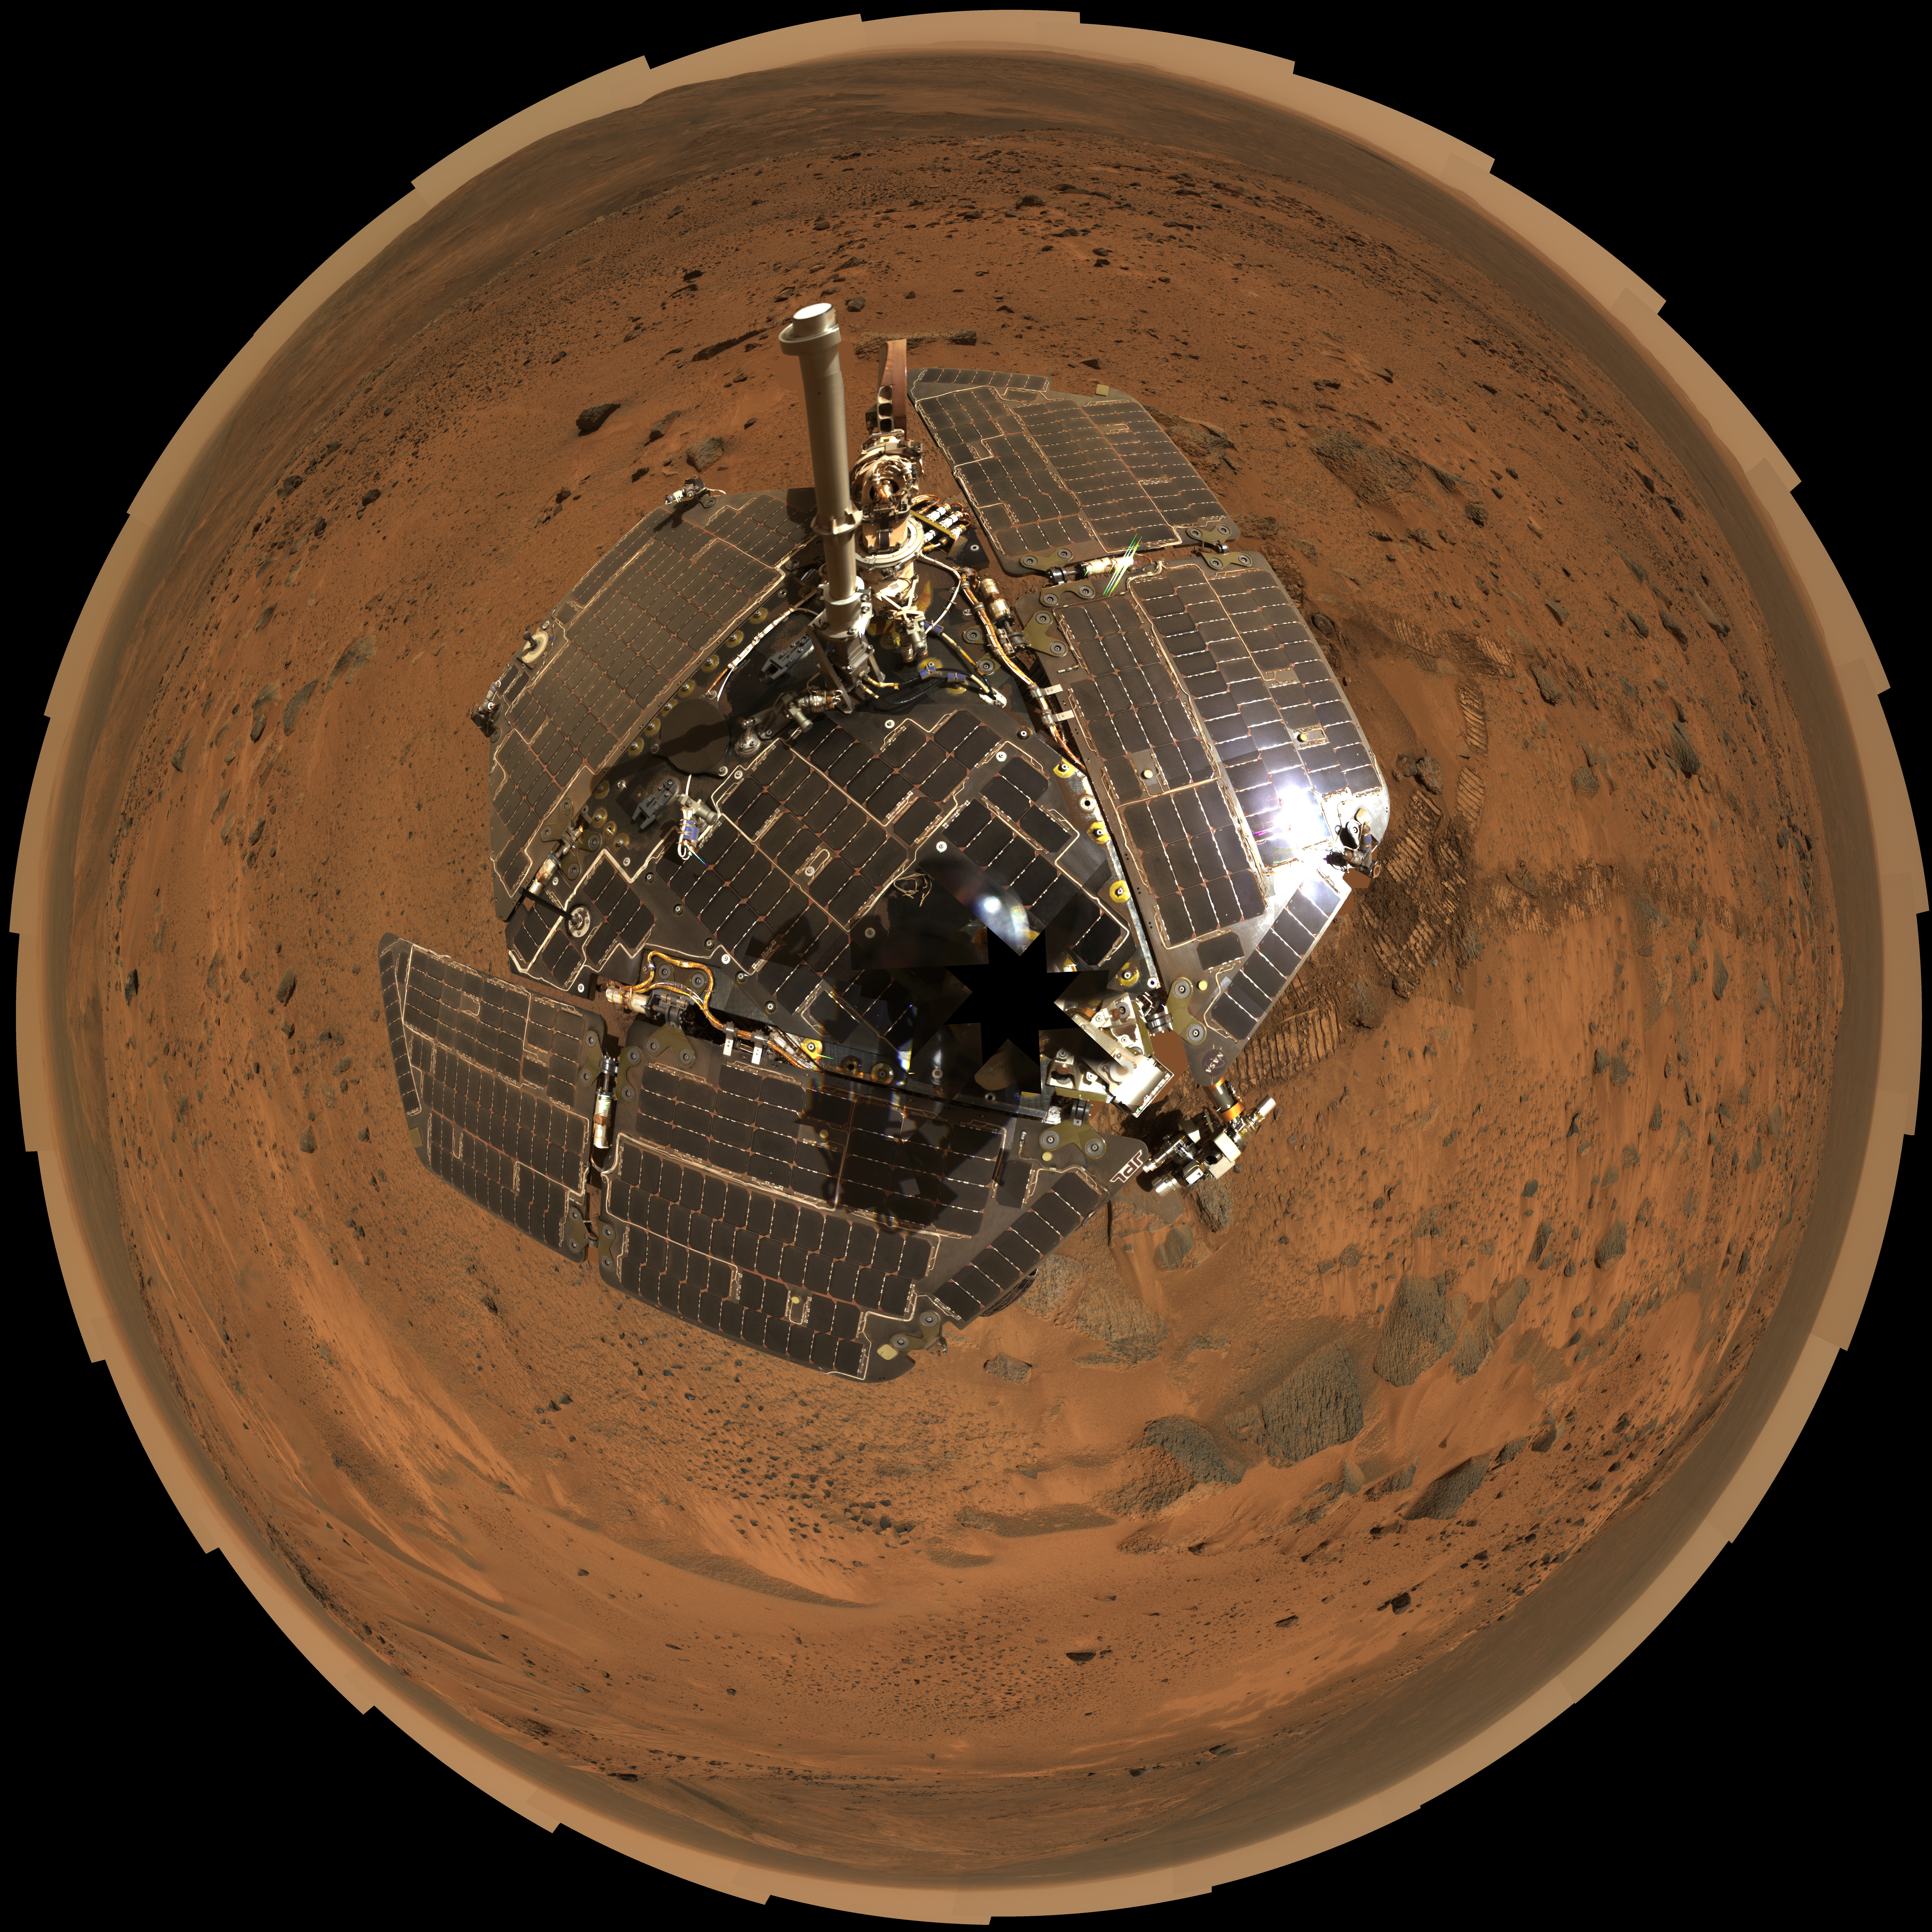

Still Shining After All This Time (Polar)

This bird’s-eye view combines a self-portrait of the spacecraft deck and a panoramic mosaic of the Martian surface as viewed by NASA’s Mars Exploration Rover Spirit. The rover’s solar panels are still gleaming in the sunlight, having acquired only a thin veneer of dust two years after the rover landed and commenced exploring the red planet. Spirit captured this 360-degree panorama on the summit of “Husband Hill” inside Mars’ Gusev Crater. During the period from Spirit’s Martian days, or sols, 583 to 586 (Aug. 24 to 27, 2005), the rover’s panoramic camera acquired the hundreds of individual frames for this largest panorama ever photographed by Spirit.

This image is an approximately true-color rendering using the camera’s 750-nanometer, 530-nanometer and 480-nanometer filters for the Martian surface, and the 600-nanometer, 530-nanometer, and 480-nanometer filters for the rover deck. This polar projection is a compromise between a cylindrical projection ( http://marsrovers.jpl.nasa.gov/gallery/press/spirit/20051205a.html; PIA03610), which provides the best view of the terrain, and a vertical projection, which provides the best view of the deck but distorts the terrain far from the rover. The view is presented with geometric seam correction.

Credit: NASA/JPL-Caltech/Cornell